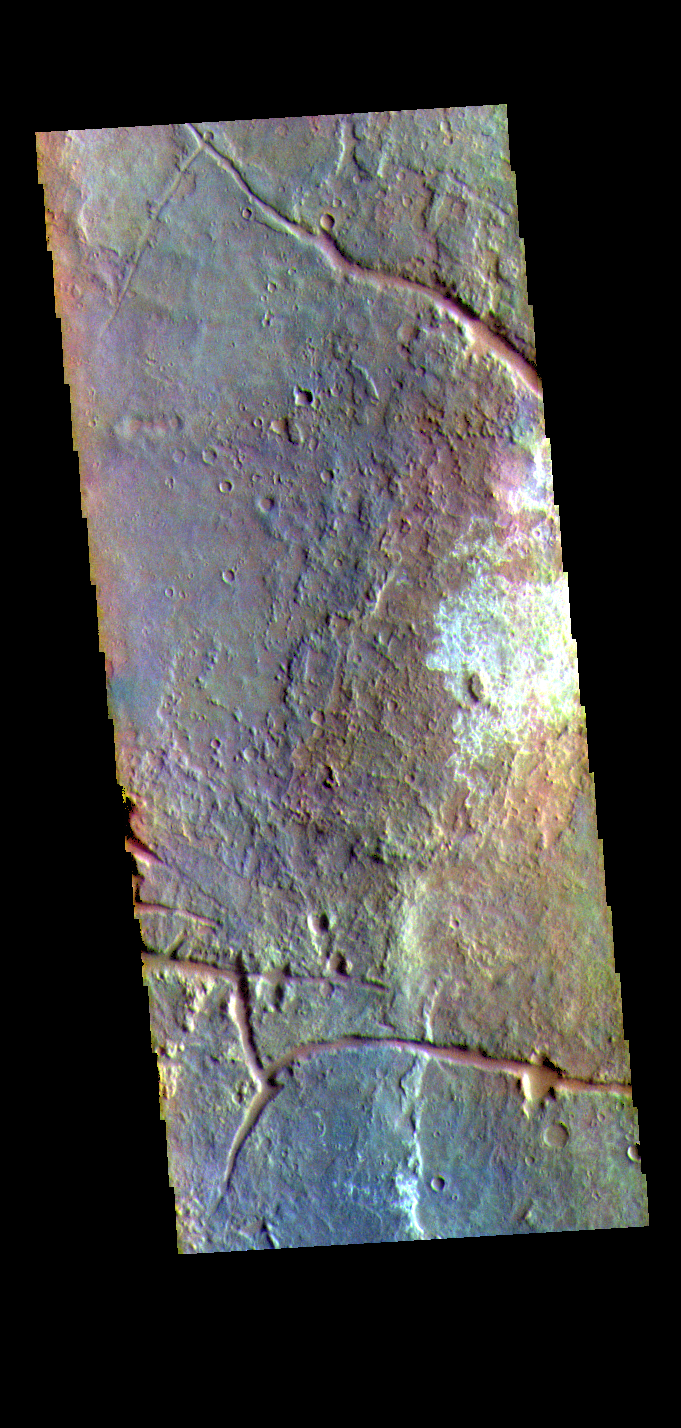

Margaritifer Terra – False Color

The THEMIS VIS camera contains 5 filters. The data from different filters can be combined in multiple ways to create a false color image. These false color images may reveal subtle variations of the surface not easily identified in a single band image. Today’s false color image shows part of Margaritifer Terra. The linear depressions were created by extensional tectonic stresses. The nature of the white toned material is unknown at this time.

Credit: NASA/JPL-Caltech/ASU